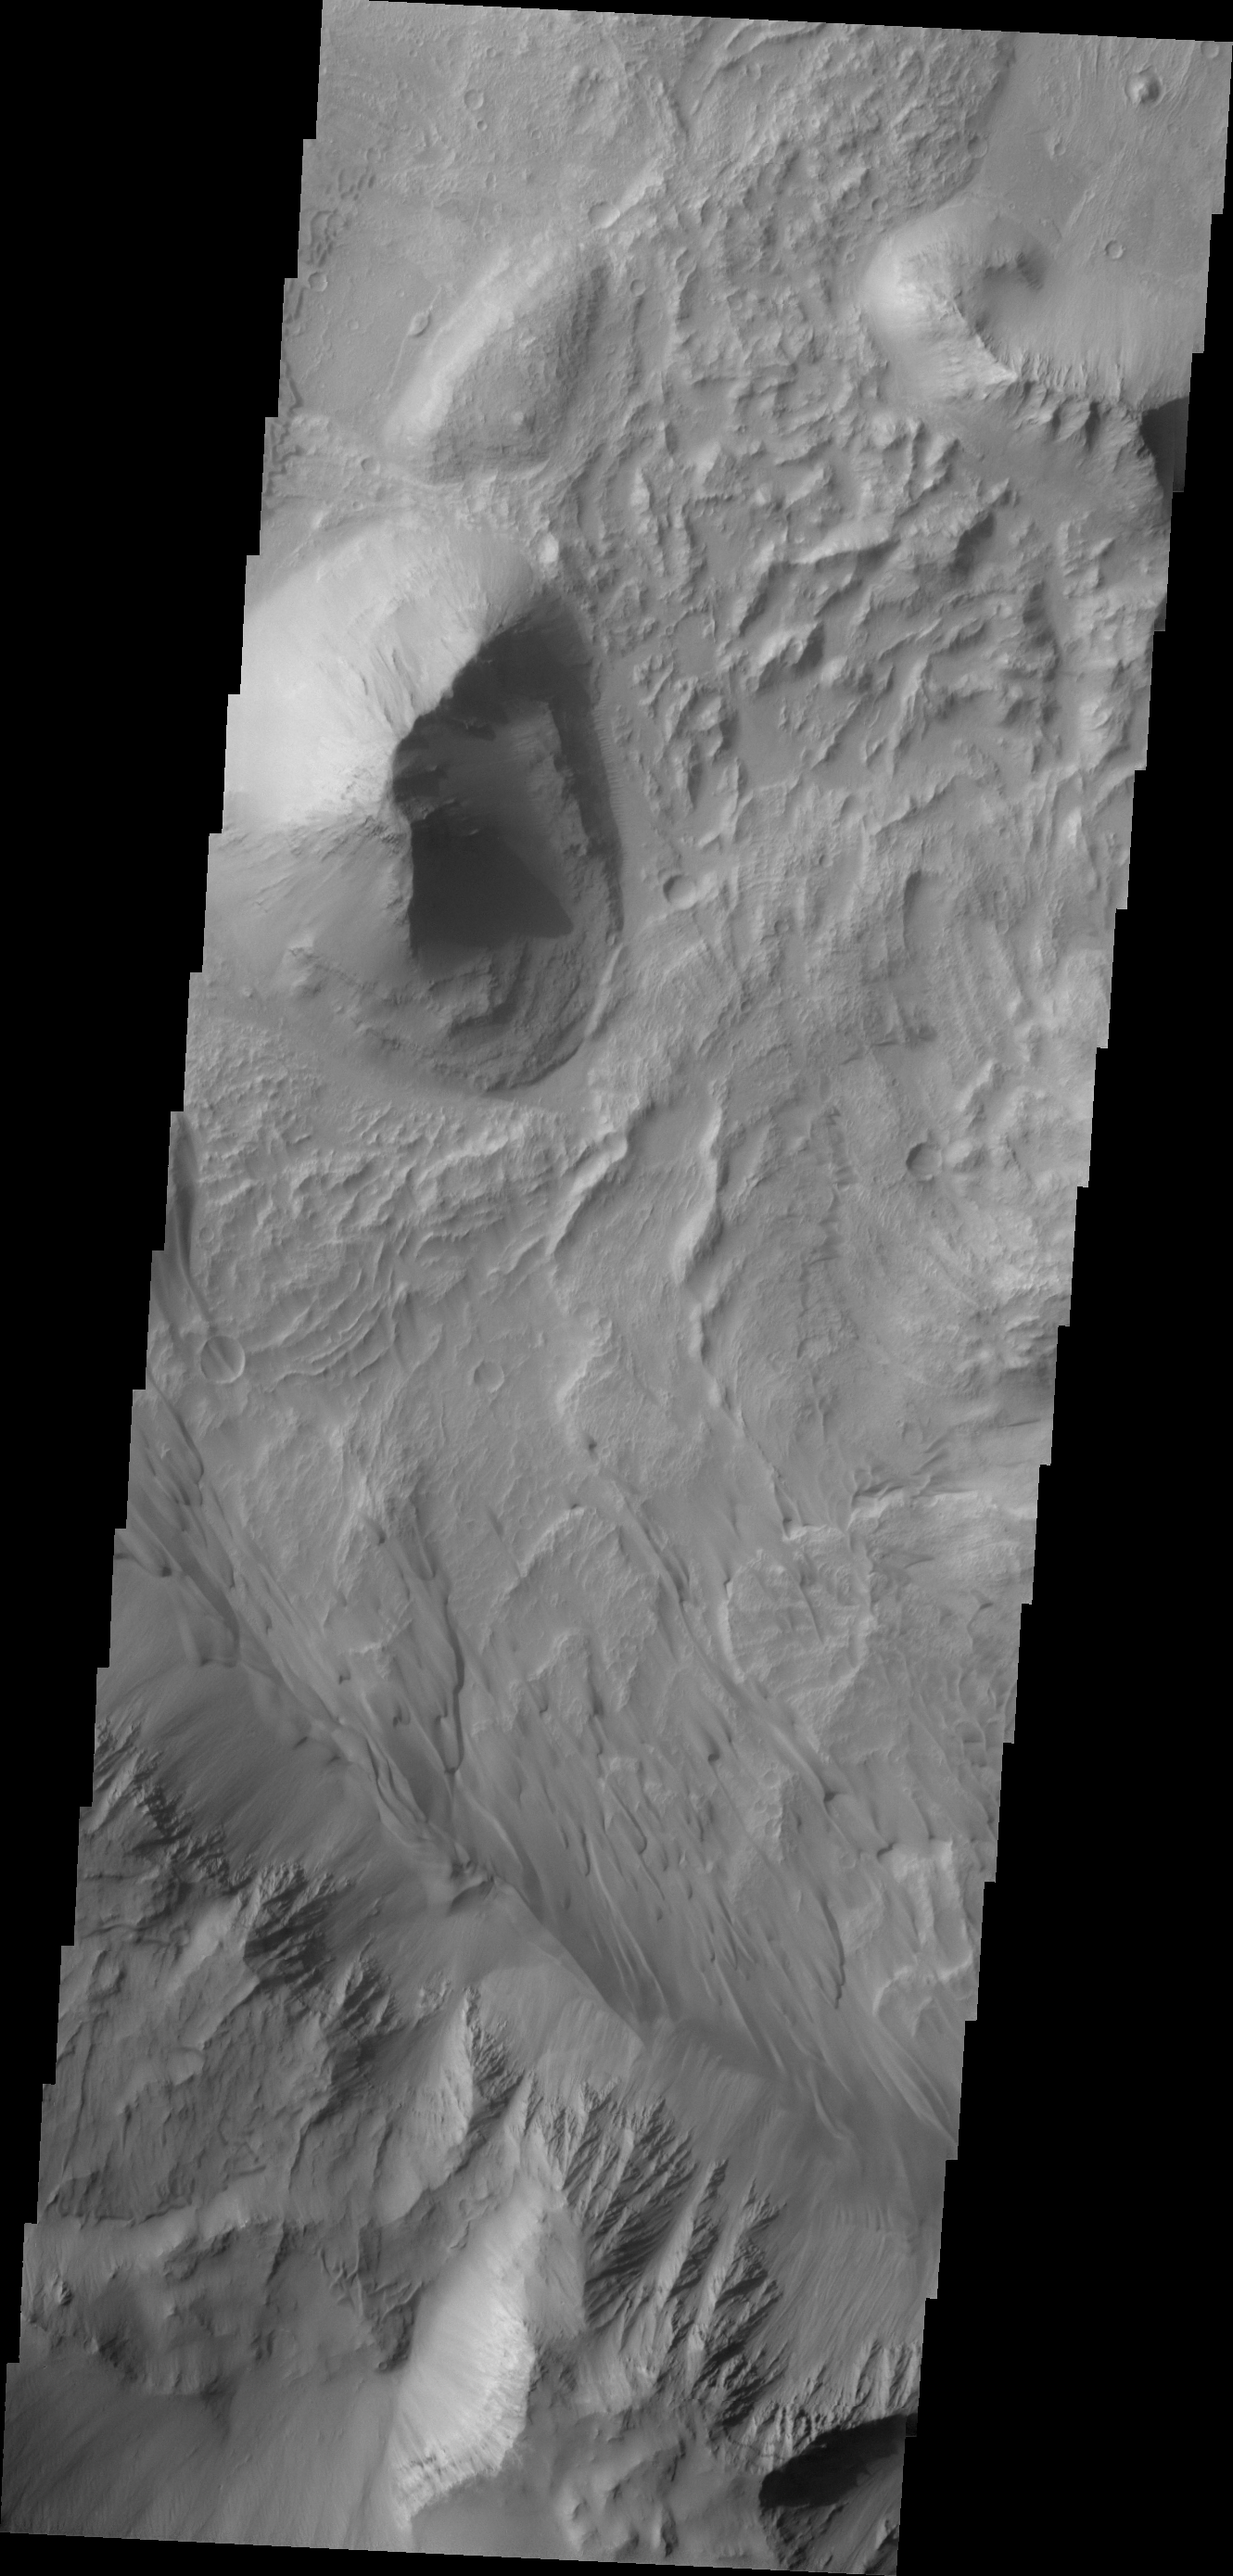

Investigating Mars: Coprates Chasma

Coprates Chasma is one of the numerous canyons that make up Valles Marineris. The chasma stretches for 960 km (600 miles) from Melas Chasma to the west and Capri Chasma to the east. Landslide deposits, layered materials and sand dunes cover a large portion of the chasma floor. This image is located in eastern Coprates Chasma. The branching features near the bottom of the image are spurs of rock in the cliff face. The rock is more resistant to erosion that fine materials like sand and dust. Those materials are visible below the spurs, and then onto the canyon floor. Unlike the large landslide deposits, these small fans of material build up over time as the material above erodes. There are sand dunes along the edge of the fans in this image.

The Odyssey spacecraft has spent over 15 years in orbit around Mars, circling the planet more than 69000 times. It holds the record for longest working spacecraft at Mars. THEMIS, the IR/VIS camera system, has collected data for the entire mission and provides images covering all seasons and lighting conditions. Over the years many features of interest have received repeated imaging, building up a suite of images covering the entire feature. From the deepest chasma to the tallest volcano, individual dunes inside craters and dune fields that encircle the north pole, channels carved by water and lava, and a variety of other feature, THEMIS has imaged them all. For the next several months the image of the day will focus on the Tharsis volcanoes, the various chasmata of Valles Marineris, and the major dunes fields. We hope you enjoy these images!

Credit: NASA/JPL-Caltech/ASU